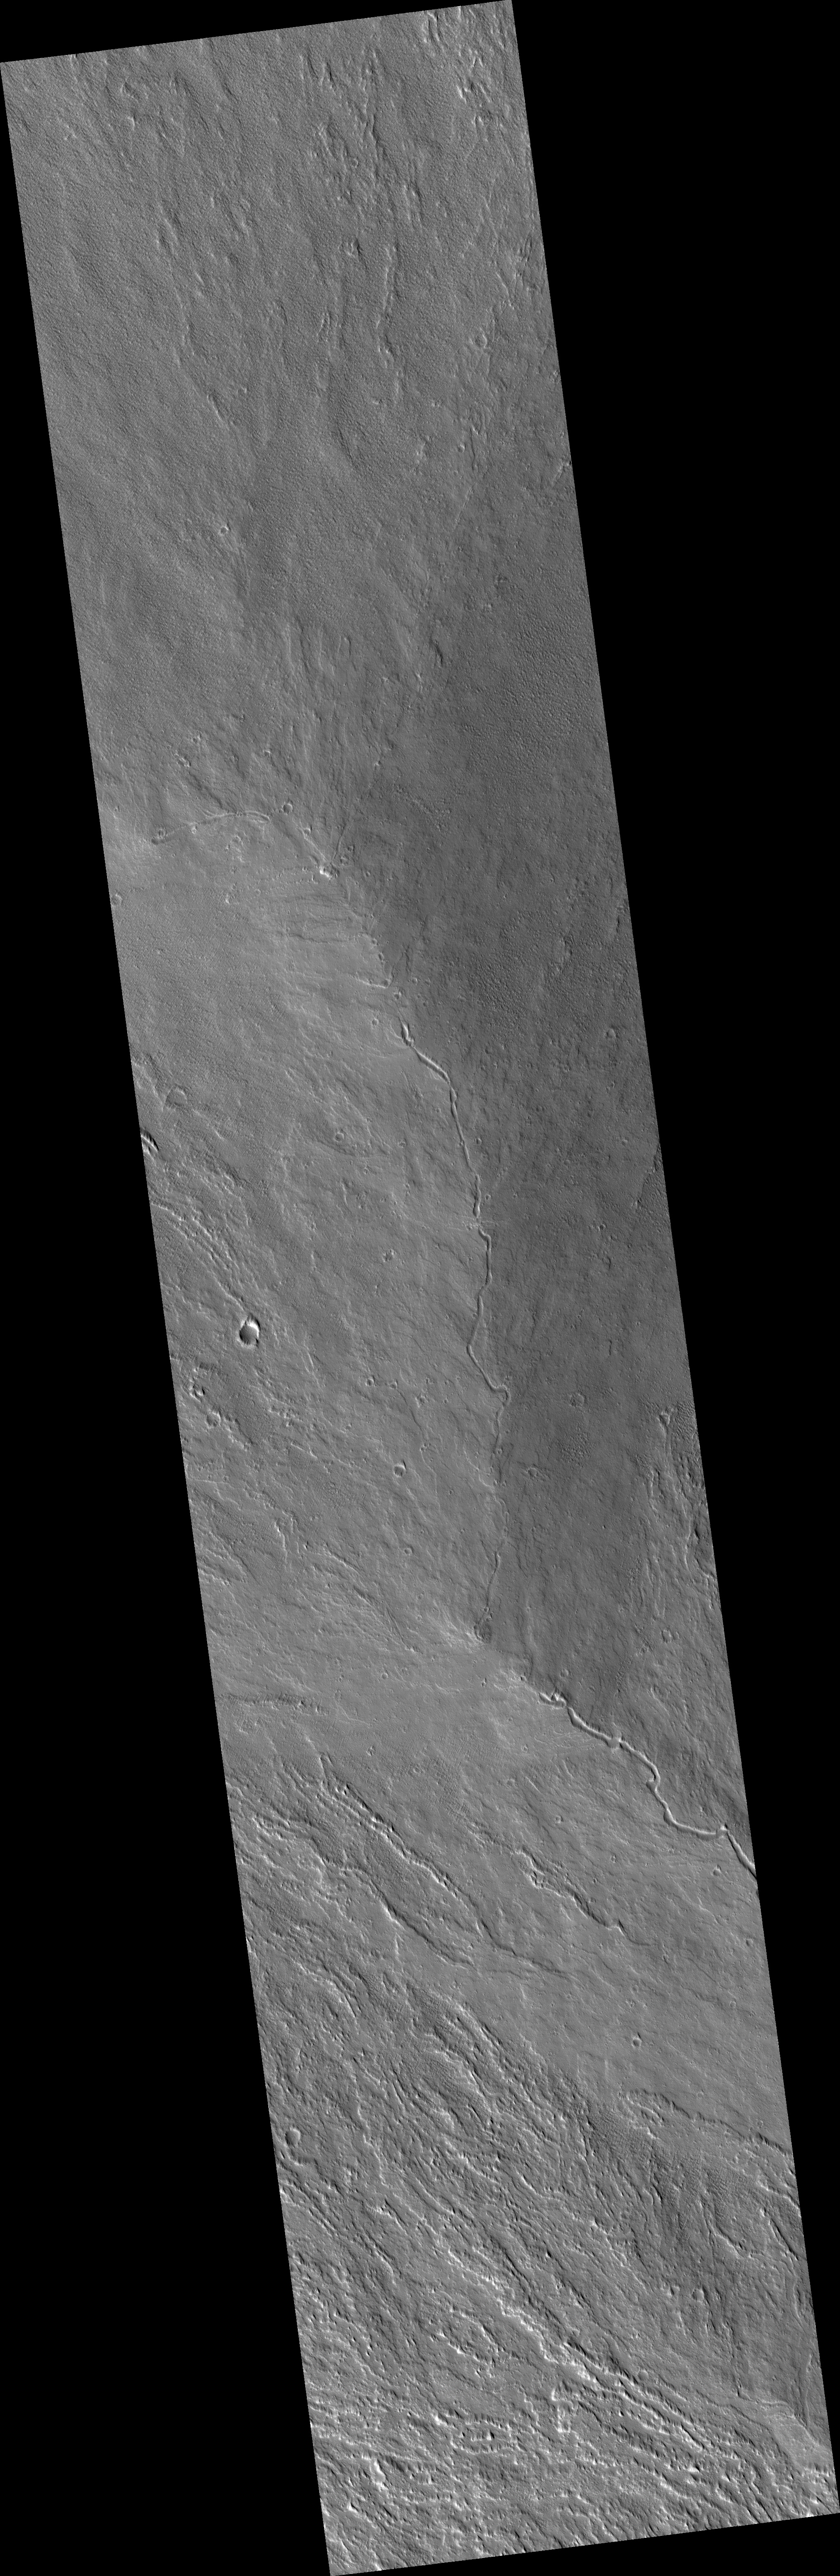

Large Lava Fan on the Northwestern Flank of Olympus Mons

Olympus Mons, the largest volcano in the Solar System is a shield volcano built up by lava flow after lava flow. Like the larger shield volcanoes Mauna Loa and Etna on Earth, many of these lava flows carried the liquid lava in open channels.

In some places these channels break down and the lava spills out, forming a broad fan. In the center of this HiRISE image (PSP_003331_2005), you can see a lava channel that has fed many overflows to both sides. The lava was traveling from the southeast toward the north and northwest.

When viewed at full-resolution, the HiRISE image shows a very irregular surface. This is caused by a thick layer of very small particles that are being moved around by the wind. The linear features that could be mistaken for dunes in lower resolution images turn out to look more like wind-eroded ridges, called “yardangs” by geologists.

Observation Toolbox
Acquisition date: 4 April 2007
Local Mars time: 3:29 PM
Degrees latitude (centered): 20.4°
Degrees longitude (East): 224.7°
Range to target site: 270.5 km (169.1 miles)
Original image scale range: 54.1 cm/pixel (with 2 x 2 binning) so objects ~162 cm across are resolved
Map-projected scale: 50 cm/pixel and north is up
Map-projection: EQUIRECTANGULAR
Emission angle: 6.6°
Phase angle: 68.8°
Solar incidence angle: 63°, with the Sun about 27° above the horizon
Solar longitude: 218.0°, Northern Autumn

NASA’s Jet Propulsion Laboratory, a division of the California Institute of Technology in Pasadena, manages the Mars Reconnaissance Orbiter for NASA’s Science Mission Directorate, Washington. Lockheed Martin Space Systems, Denver, is the prime contractor for the project and built the spacecraft. The High Resolution Imaging Science Experiment is operated by the University of Arizona, Tucson, and the instrument was built by Ball Aerospace and Technology Corp., Boulder, Colo.

Credit: NASA/JPL/Univ. of Arizona